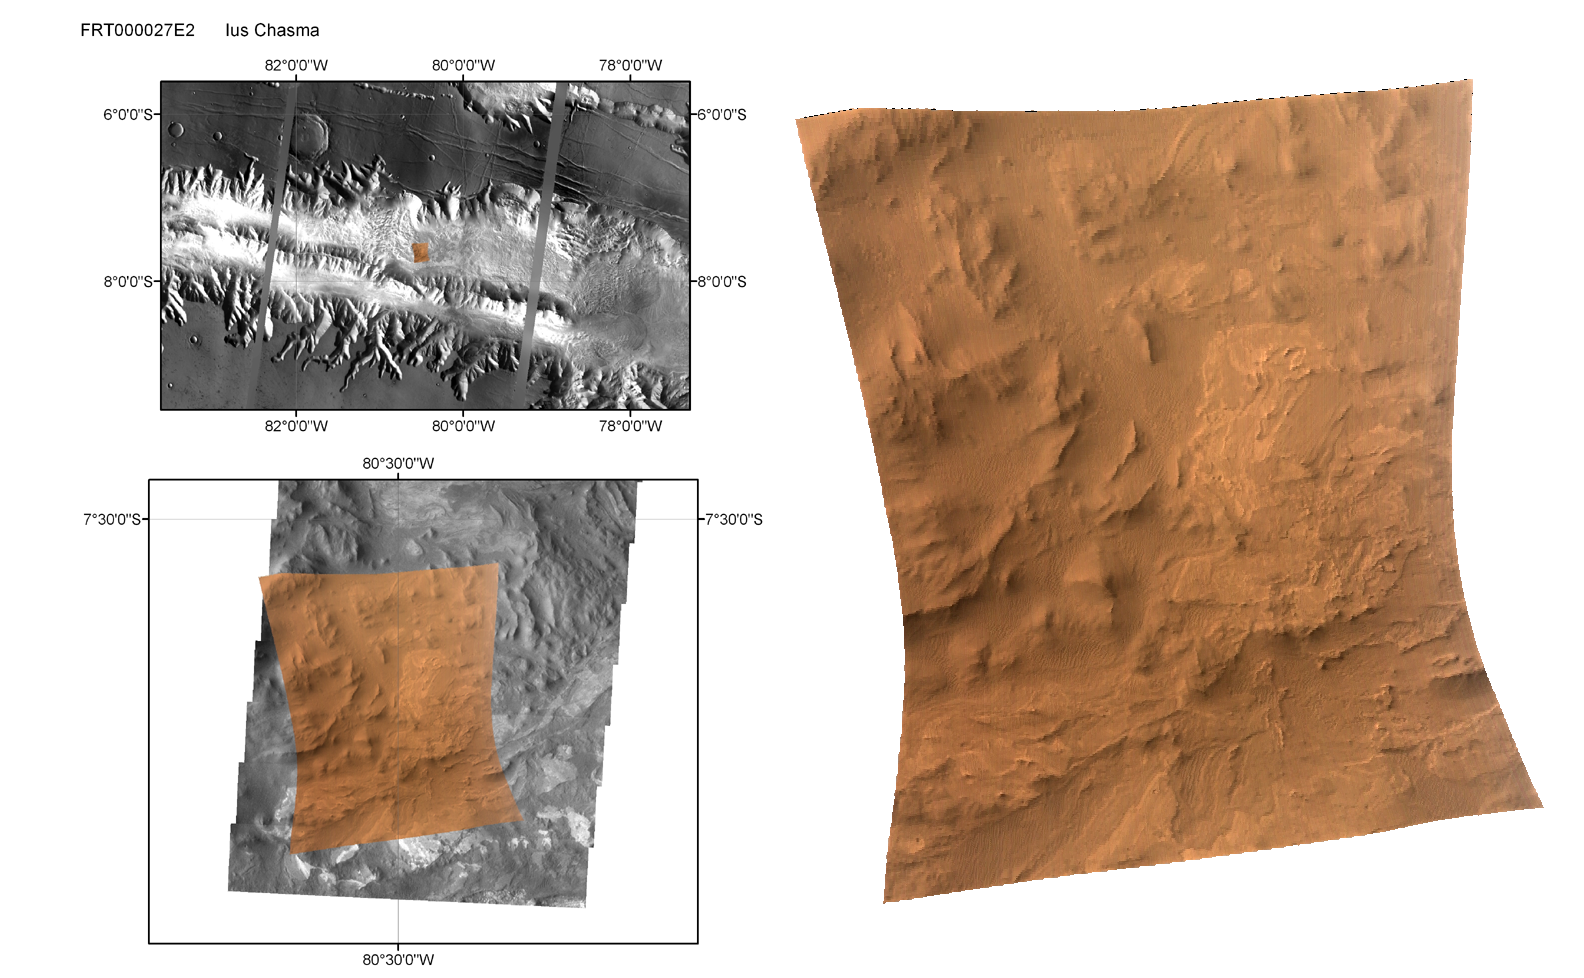

CRISM’s First ‘Targeted’ Observation of Mars

This shows the first site on Mars imaged by the Compact Reconnaissance Imaging Spectrometer for Mars (CRISM) using its full-resolution hyperspectral capability, with a “targeted image.”

During a targeted image, CRISM’s movable gimbal tracks a point on the surface, and slowly scans across it for about three minutes. The image is built up one line at a time, and each pixel in the image is measured in 544 colors covering 0.36-3.92 micrometers. During this time the Mars Reconnaissance Orbiter’s range to the target starts at about 410 kilometers (250 miles), decreases to about 290 kilometers (190 miles) when the spacecraft makes its closest approach, and increases again to 410 kilometers at the end of the image. The change in geometry during image acquisition gives each CRISM targeted image a characteristic hourglass shape.

This first targeted image was acquired at 1515 UTC (11:15 a.m. EDT) on Sept. 29, 2006, near 7.7 degrees south latitude, 270.5 degrees east longitude. Only minimal processing and map projection of the data have been done. At the center of the image the spatial resolution is as good as 18 meters (60 feet) per pixel. The three wavelengths shown here provide an approximate true color representation. The hourglass-shaped image covers an area about 13 kilometers (8 miles) north-south and, at the narrowest point, about 9 kilometers (5.6 miles) east-west. The upper left panel shows the image’s regional context, on a mosaic from the Mars Odyssey spacecraft’s Thermal Emission Imaging System (THEMIS) taken in infrared frequencies. This western part of the Valles Marineris canyon system is called Ius Chasma. The canyon system is about five kilometers (about three miles) deep and exposes ancient rocks from deep in the crust. The lower left panel shows local context, using a THEMIS visible-wavelengths image (THEMIS-VIS), which is comparable in resolution to CRISM data. Outcrops of light-toned layered rocks 1-2 kilometers (0.6-1.2 miles) across are set on ]a background of deeply eroded canyon floor, and sand dunes cover part of the site. The map-projected CRISM image, at right, shows that the site has bland color properties at visible wavelengths, and is mostly reddened by Mars’ pervasive dust or by weathering products. Faint color banding is visible in the layered rocks, hinting at compositional differences between the layers.

CRISM’s mission: Find the spectral fingerprints of aqueous and hydrothermal deposits and map the geology, composition and stratigraphy of surface features. The instrument will also watch the seasonal variations in Martian dust and ice aerosols, and water content in surface materials — leading to new understanding of the climate.

The Compact Reconnaissance Imaging Spectrometer for Mars (CRISM) is one of six science instruments on NASA’s Mars Reconnaissance Orbiter. Led by The Johns Hopkins University Applied Physics Laboratory, the CRISM team includes expertise from universities, government agencies and small businesses in the United States and abroad.

Credit: NASA/JPL/JHUAPL/Brown University